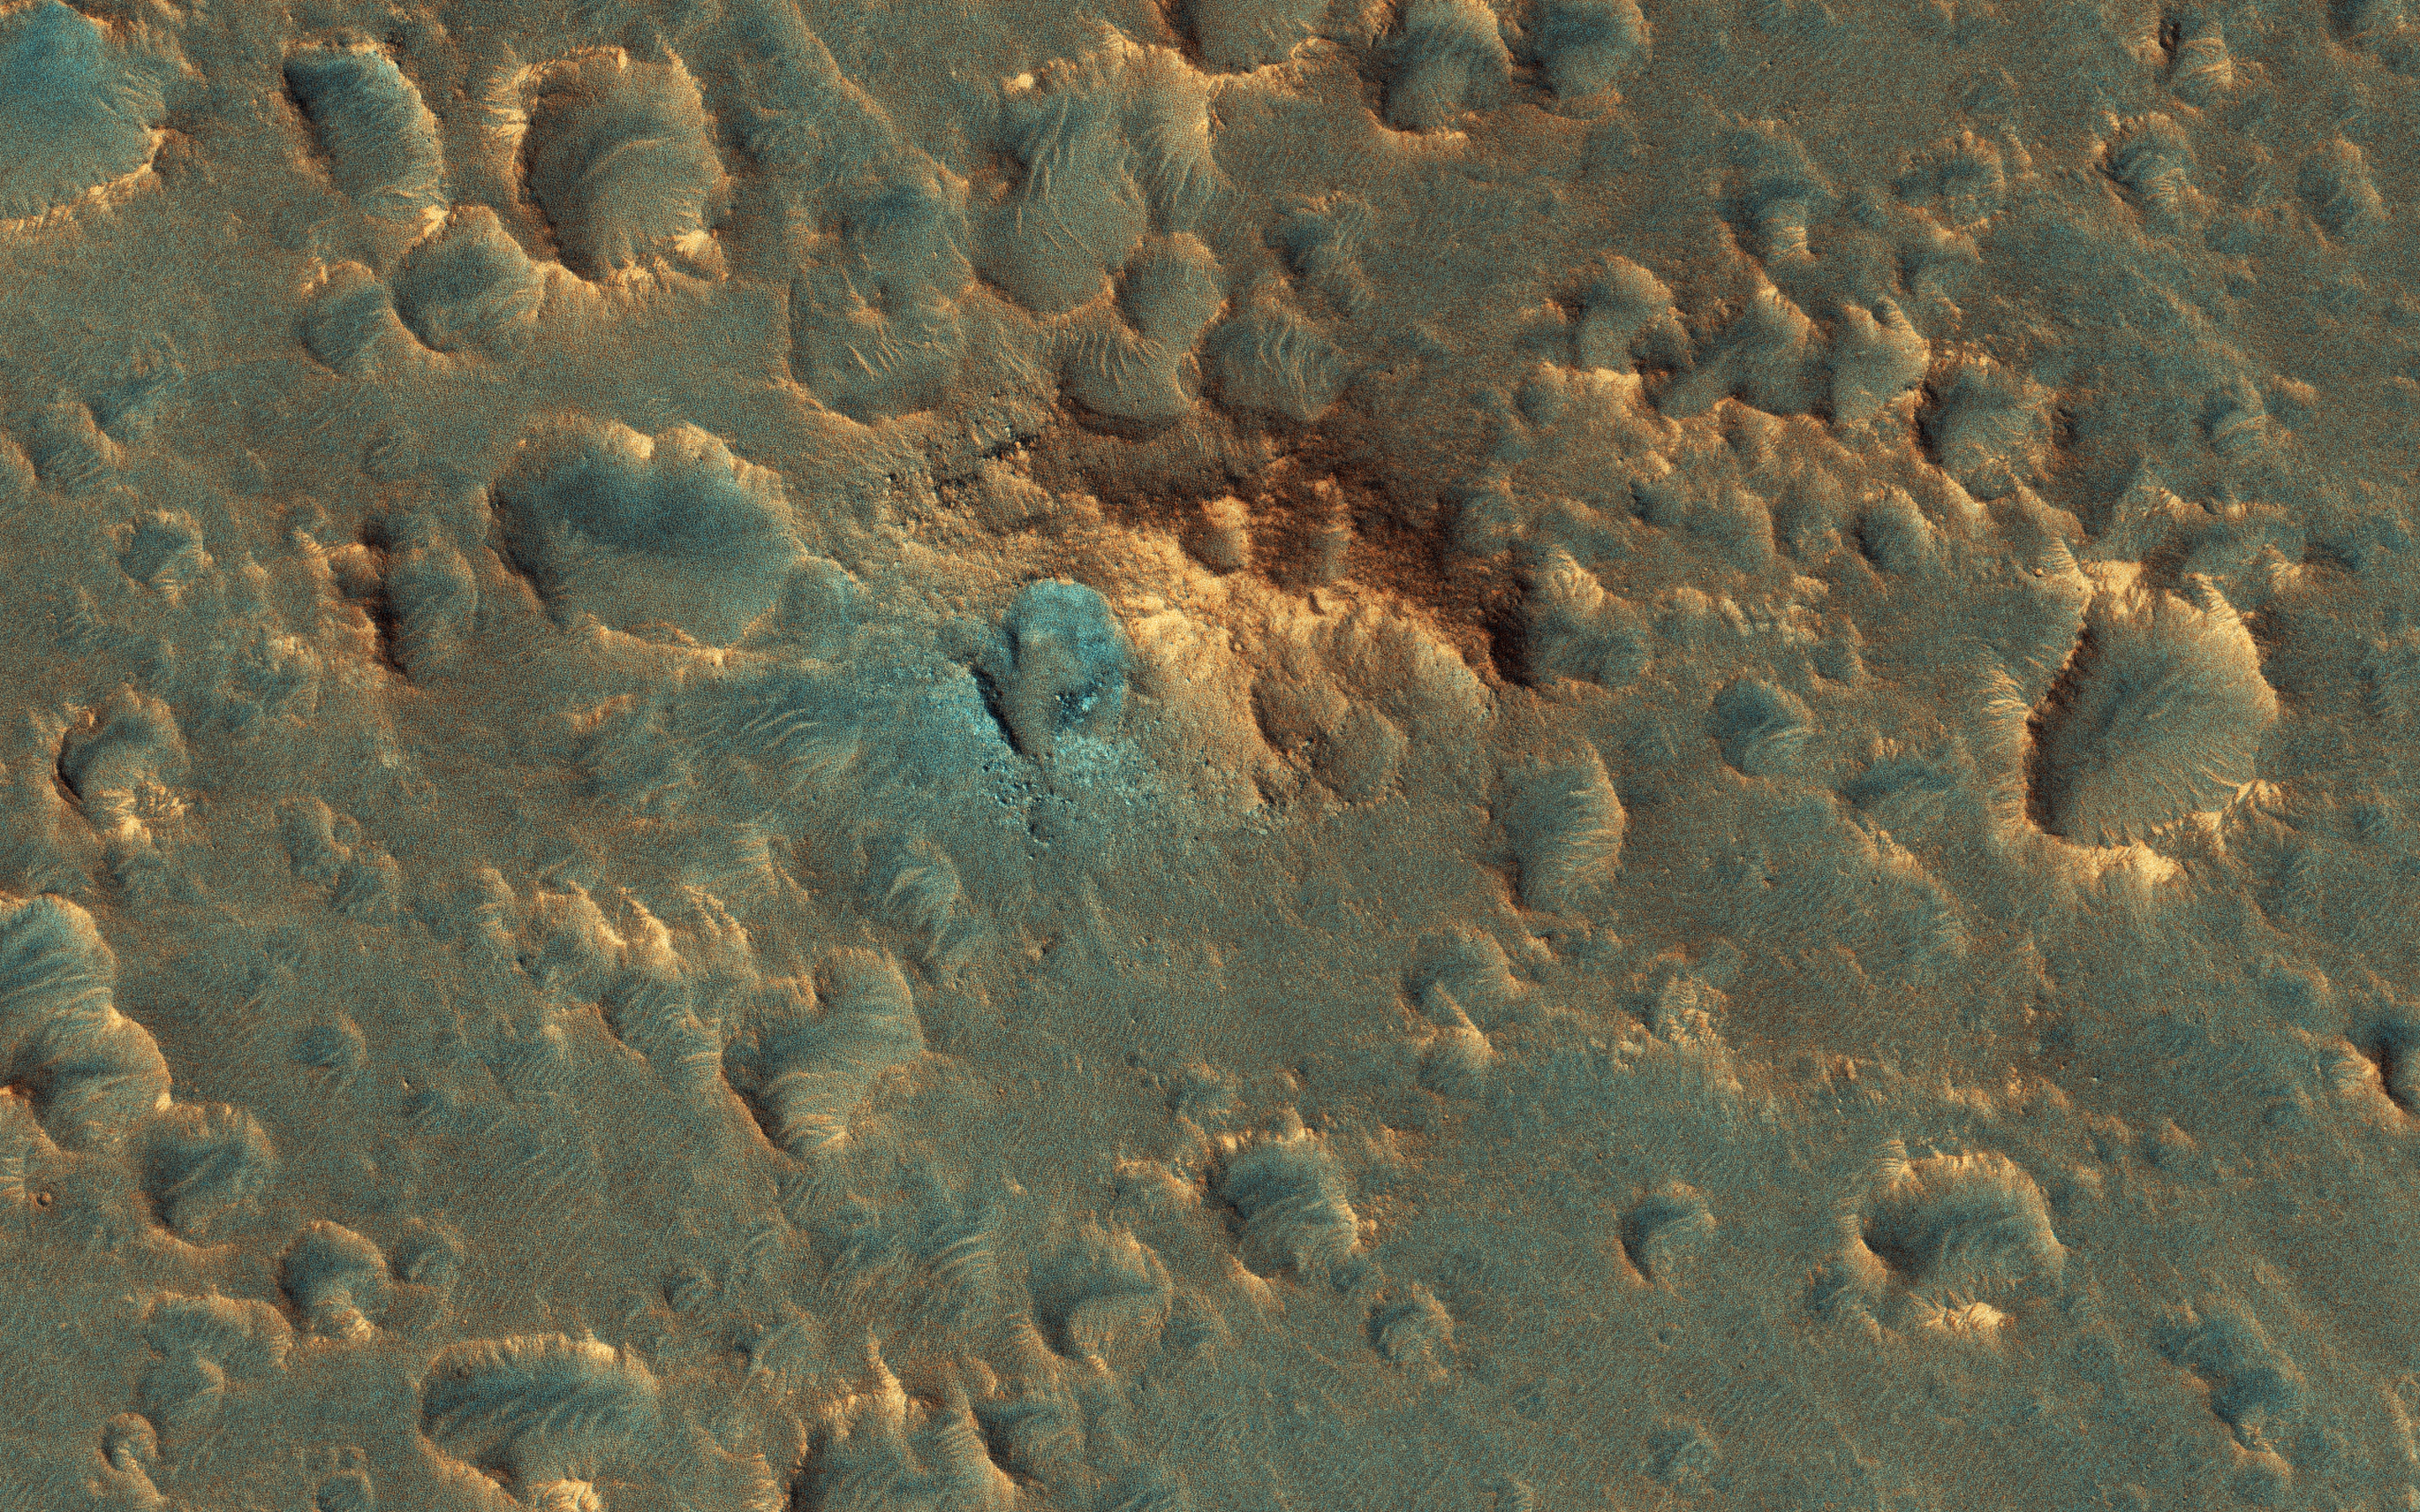

An ExoMars Landing Site

HiRISE plays an important role in finding suitable landing sites for future rover missions. Scientists have narrowed down the candidate landing sites for the upcoming European ExoMars rover mission to two regions: the plains of Oxia and Mawrth Vallis.

Images covering these areas aid scientists in picking a location that will be both scientifically interesting and a safe place to land and operate. HiRISE pictures help to assess the risk for each particular location so that a final landing site can be selected.

If you look very closely, the image may appear hazy. This is due to additional dust lingering in the atmosphere from the massive summer global dust storm at the time we acquired this observation. ExoMars is due to launch to Mars in 2020.

The map is projected here at a scale of 25 centimeters (9.8 inches) per pixel. [The original image scale is 28.3 centimeters (11.1 inches) per pixel (with 1 x 1 binning); objects on the order of 85 centimeters (33.5 inches) across are resolved.] North is up.

The University of Arizona, Tucson, operates HiRISE, which was built by Ball Aerospace & Technologies Corp., Boulder, Colorado. NASA’s Jet Propulsion Laboratory, a division of Caltech in Pasadena, California, manages the Mars Reconnaissance Orbiter Project for NASA’s Science Mission Directorate, Washington.

Credit: NASA/JPL-Caltech/University of Arizona